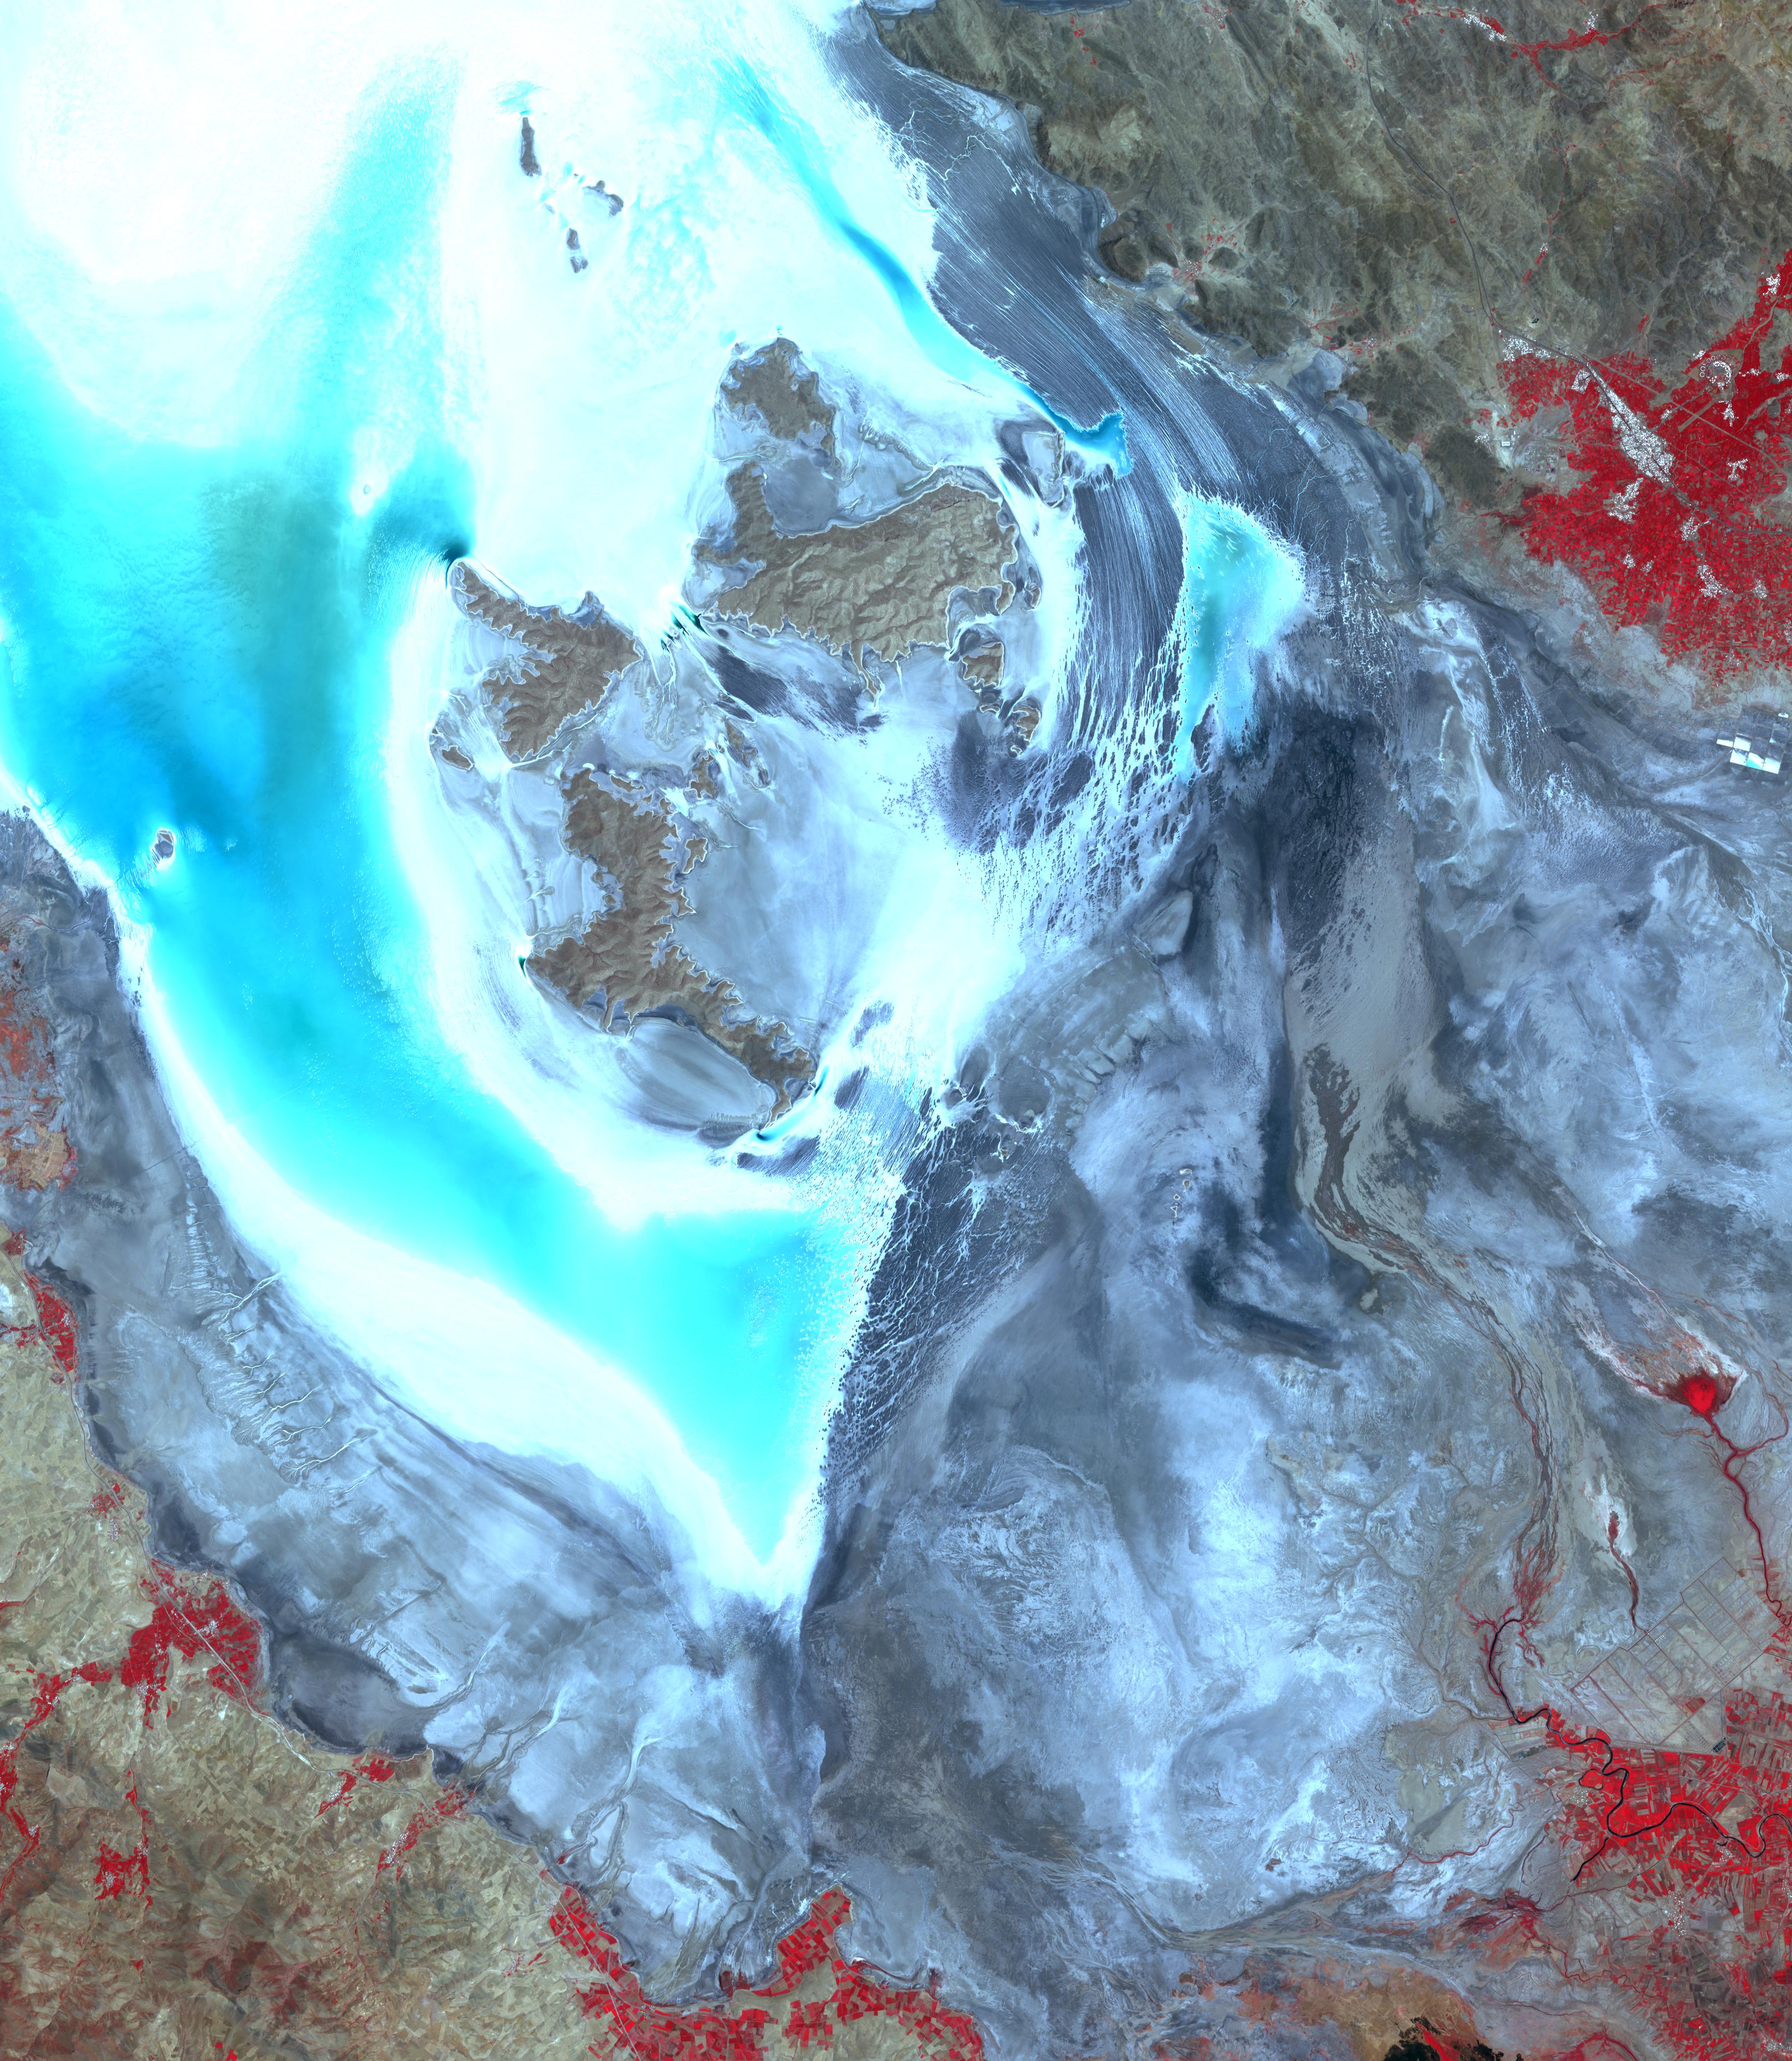

Lake Urmia, Iran

Lake Urmia is a saline lake in northwestern Iran. Once the largest lake in the Middle East, the lake has shrunk to 10% of its original size due to damming of its inflow rivers and pumping of groundwater. Efforts are planned to start restoring the lake to its original condition. The two images were acquired March 8, 2003 and July 12, 2014. The images cover an area of 55 by 63 km, and are located at 37.7 degrees north, 45.3 degrees east.

With its 14 spectral bands from the visible to the thermal infrared wavelength region and its high spatial resolution of 15 to 90 meters (about 50 to 300 feet), ASTER images Earth to map and monitor the changing surface of our planet. ASTER is one of five Earth-observing instruments launched Dec. 18, 1999, on Terra. The instrument was built by Japan’s Ministry of Economy, Trade and Industry. A joint U.S./Japan science team is responsible for validation and calibration of the instrument and data products.

The broad spectral coverage and high spectral resolution of ASTER provides scientists in numerous disciplines with critical information for surface mapping and monitoring of dynamic conditions and temporal change. Example applications are: monitoring glacial advances and retreats; monitoring potentially active volcanoes; identifying crop stress; determining cloud morphology and physical properties; wetlands evaluation; thermal pollution monitoring; coral reef degradation; surface temperature mapping of soils and geology; and measuring surface heat balance.

The U.S. science team is located at NASA’s Jet Propulsion Laboratory, Pasadena, Calif. The Terra mission is part of NASA’s Science Mission Directorate, Washington, D.C.

Credit: NASA/GSFC/METI/ERSDAC/JAROS, and U.S./Japan ASTER Science Team